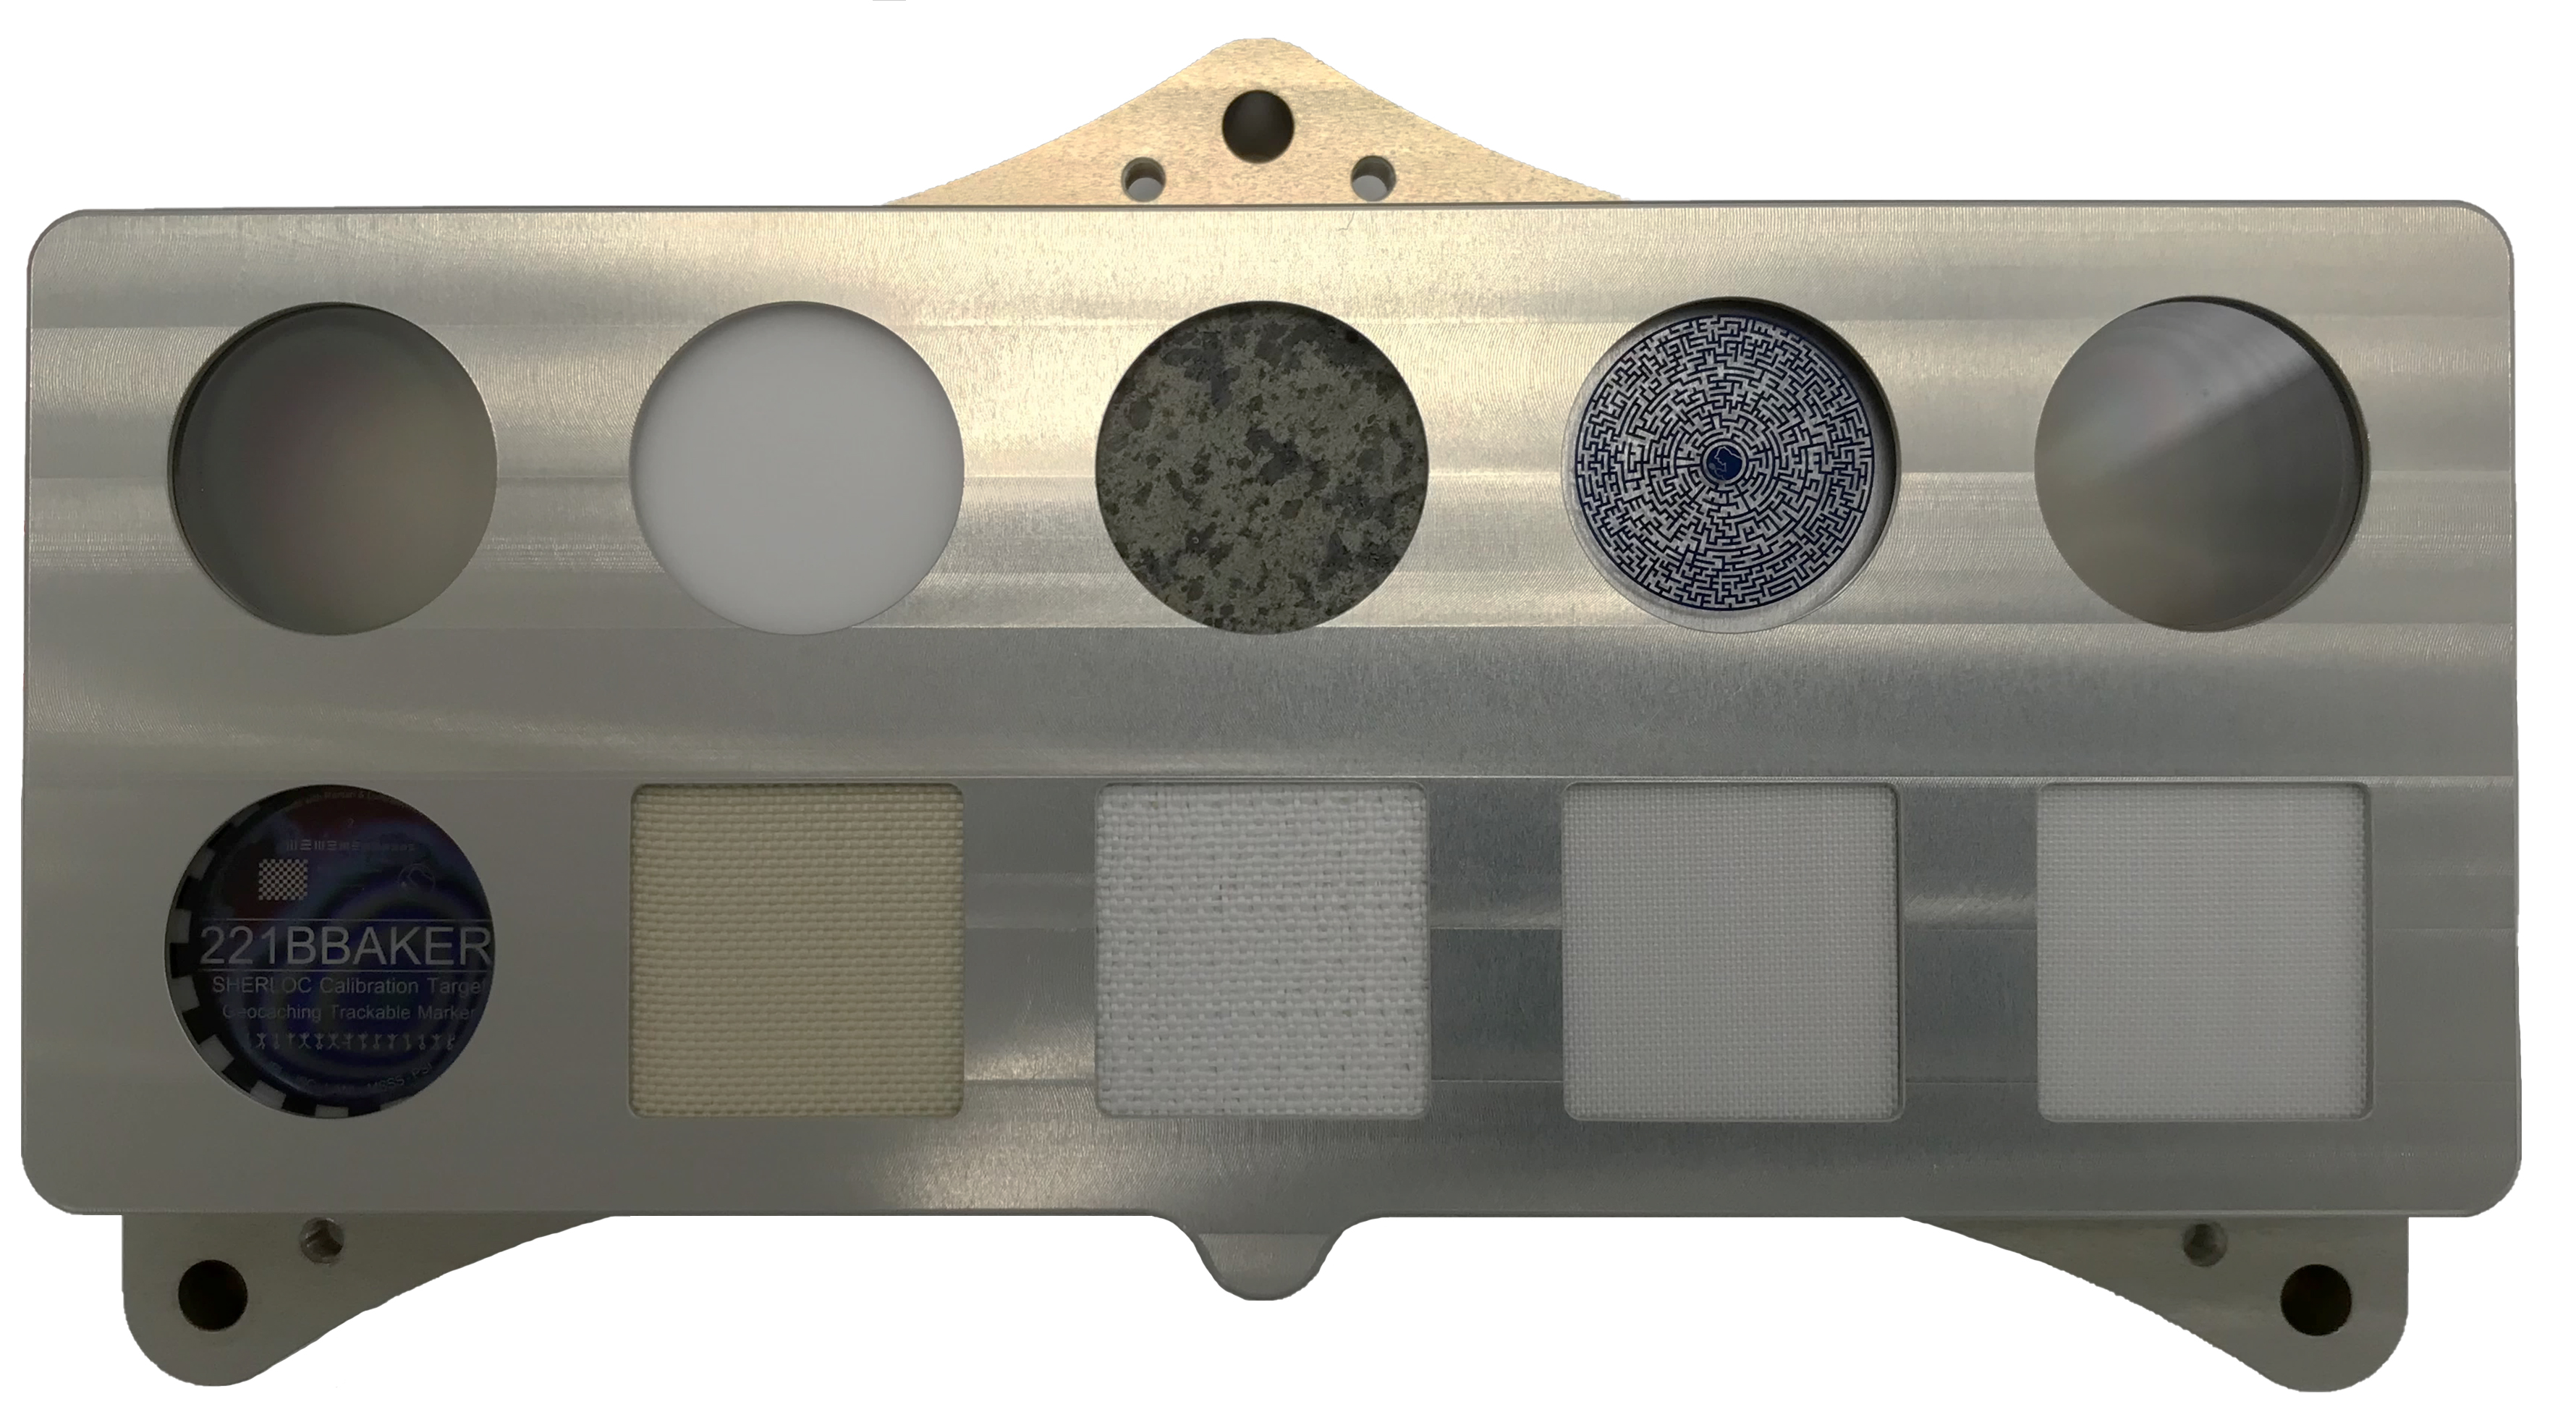

SHERLOC’s Calibration Target Aboard the Perseverance Mars Rover

The calibration target for SHERLOC (Scanning Habitable Environments with Raman & Luminescence for Organics & Chemicals) an instrument on the end of the Perseverance Mars rover’s 7-foot-long (3-meter-long) robotic arm, includes a geocaching target, spacesuit materials, and a slice of a Martian meteorite. Scientists rely on calibration targets to fine-tune instrument settings using materials with known properties.

The bottom row of this target features spacesuit materials that scientists will observe to see how they react over time to the irradiated Martian atmosphere. The first sample at left is polycarbonate for use in a helmet visor; inscribed with the address of the fictional detective Sherlock Holmes, it doubles as a geochache for the public. Other materials in the bottom row, from left: Vectran; Ortho-Fabric; Teflon; coated Teflon.

Top row, from left: aluminum gallium nitride on sapphire; a quartz diffuser; a slice of Martian meteorite; a maze for testing laser intensity; a separate aluminum gallium nitride on sapphire with different properties.

Credit: NASA/JPL-Caltech